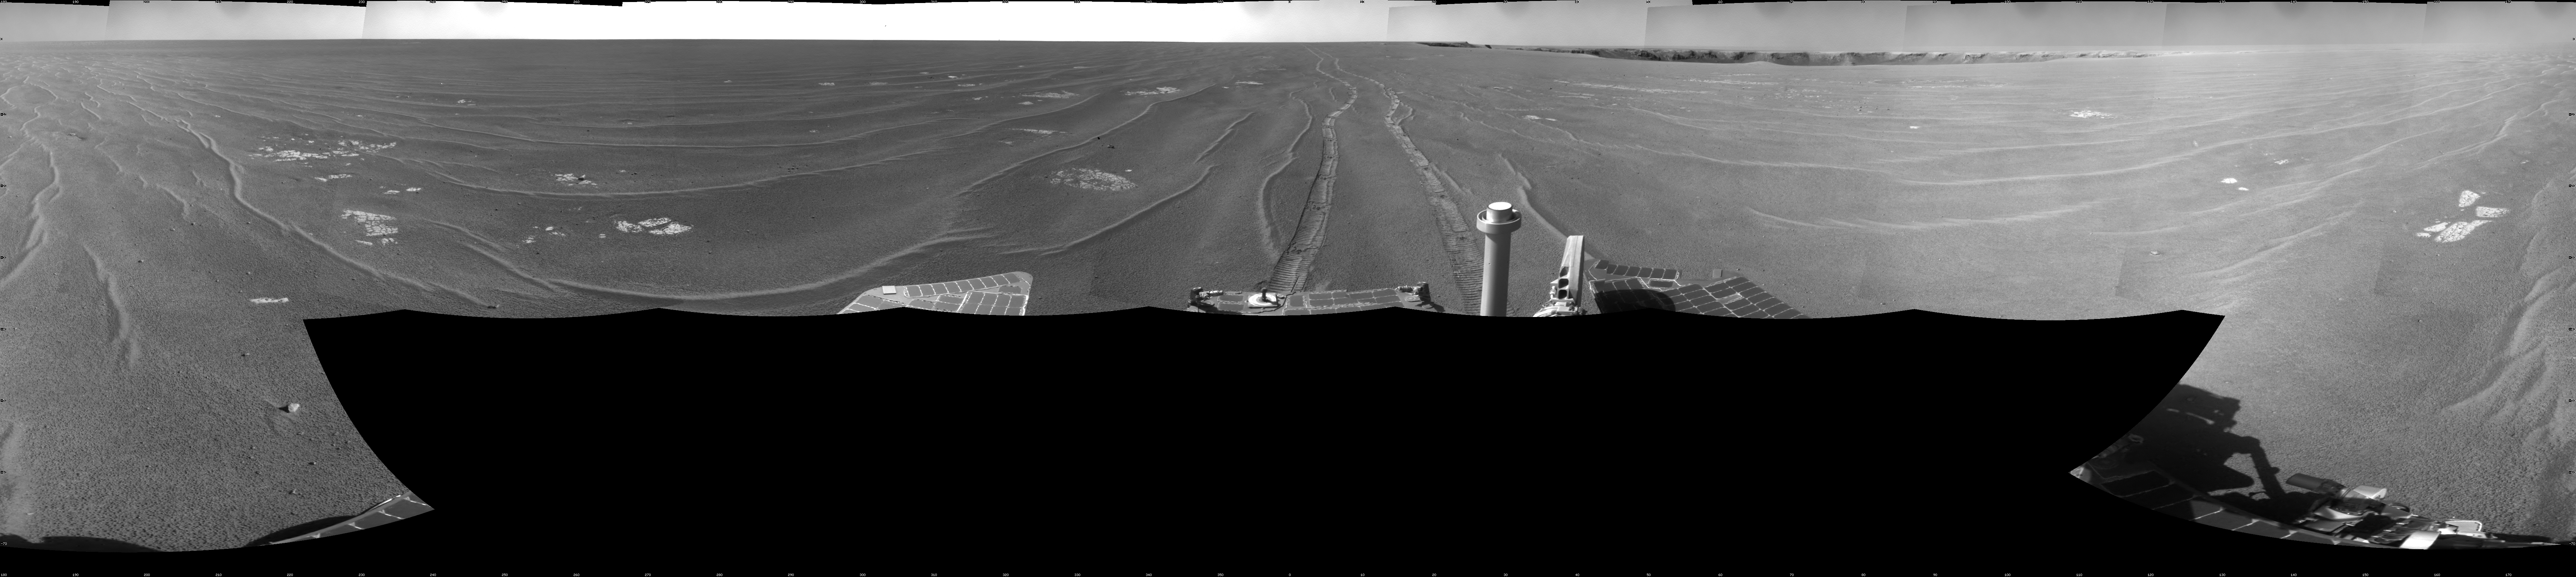

View from West of Victoria Crater, Sol 1664

NASA’s Mars Exploration Rover Opportunity used its navigation camera to take the images combined into this full-circle view of the rover’s surroundings on the 1,664th Martian day, or sol, of Opportunity’s surface mission (September 28, 2008). Opportunity had driven 152.8 meters (501 feet) southward on the preceding sol, reaching this location on the west side of Victoria Crater. Maps of the traverse to this point are at http://marsrovers.jpl.nasa.gov/mission/tm-opportunity/opportunity-sol1664.html.

Rover tracks from the Sol 1663 drive extend northward in the image. For scale, the two parallel tracks are about 1 meter (39 inches) apart. To the right of center, Victoria Crater is visible from the north-northeast to the east-southeast. The far right and left edges of the image are to the south.

Opportunity drove away from this location on Sol 1666 (September 30, 2008), with a drive of 129.9 meters (426 feet) further southward.

This view is presented as a cylindrical projection with geometric seam correction.

Credit: NASA/JPL-Caltech